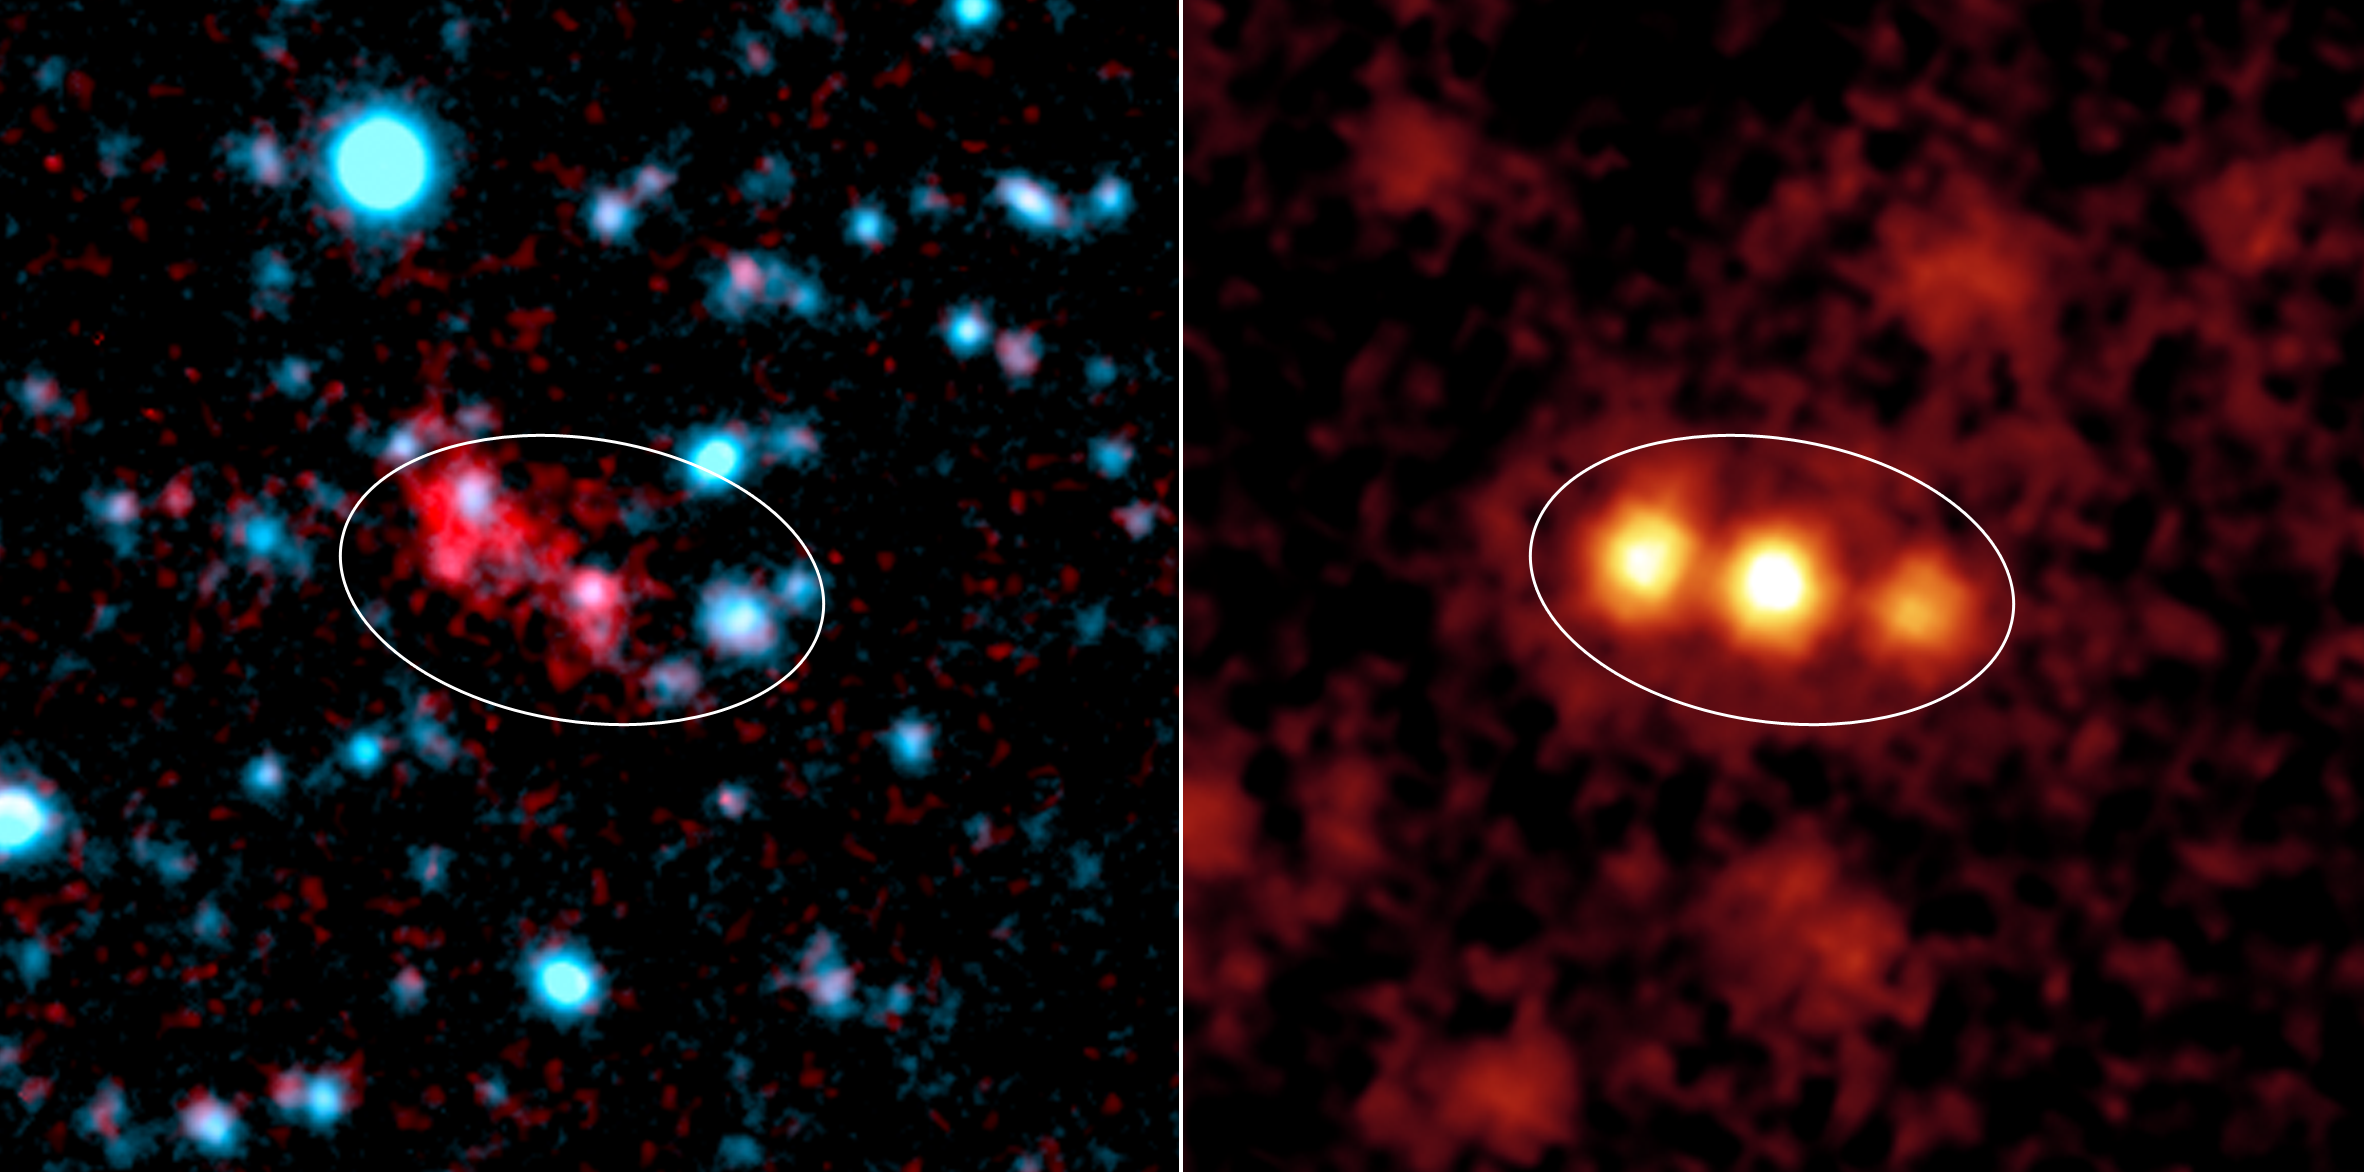

Mysterious Blob Galaxies Revealed

This image composite shows a giant galactic blob (red, figure 2) and the three merging galaxies NASA’s Spitzer Space Telescope discovered within it (yellow, figure 3).

Blobs are intensely glowing clouds of hot hydrogen gas that envelop faraway galaxies. They are about 10 times as large as the galaxies they surround. Visible-light images like the one shown in figure 2, reveal the vast extent of blobs, but don’t provide much information about their host galaxies.

Using its heat-seeking infrared eyes, Spitzer was able to see the dusty galaxies tucked inside one well-known blob located 11 billion light-years away. The findings reveal three monstrously bright galaxies, trillions of times brighter than the Sun, in the process of merging together (figure 3).

Spitzer also observed three other blobs located in the same cosmic neighborhood, all of which were found to be glaringly bright. One of these blobs is also known to be a galactic merger, only between two galaxies instead of three. It remains to be seen whether the final two blobs studied also contain mergers.

The Spitzer data were acquired by its multiband imaging photometer. The visible-light image was taken by the Blanco Telescope at the Cerro Tololo Inter-American Observatory, Chile.

Credit: NASA/JPL-Caltech